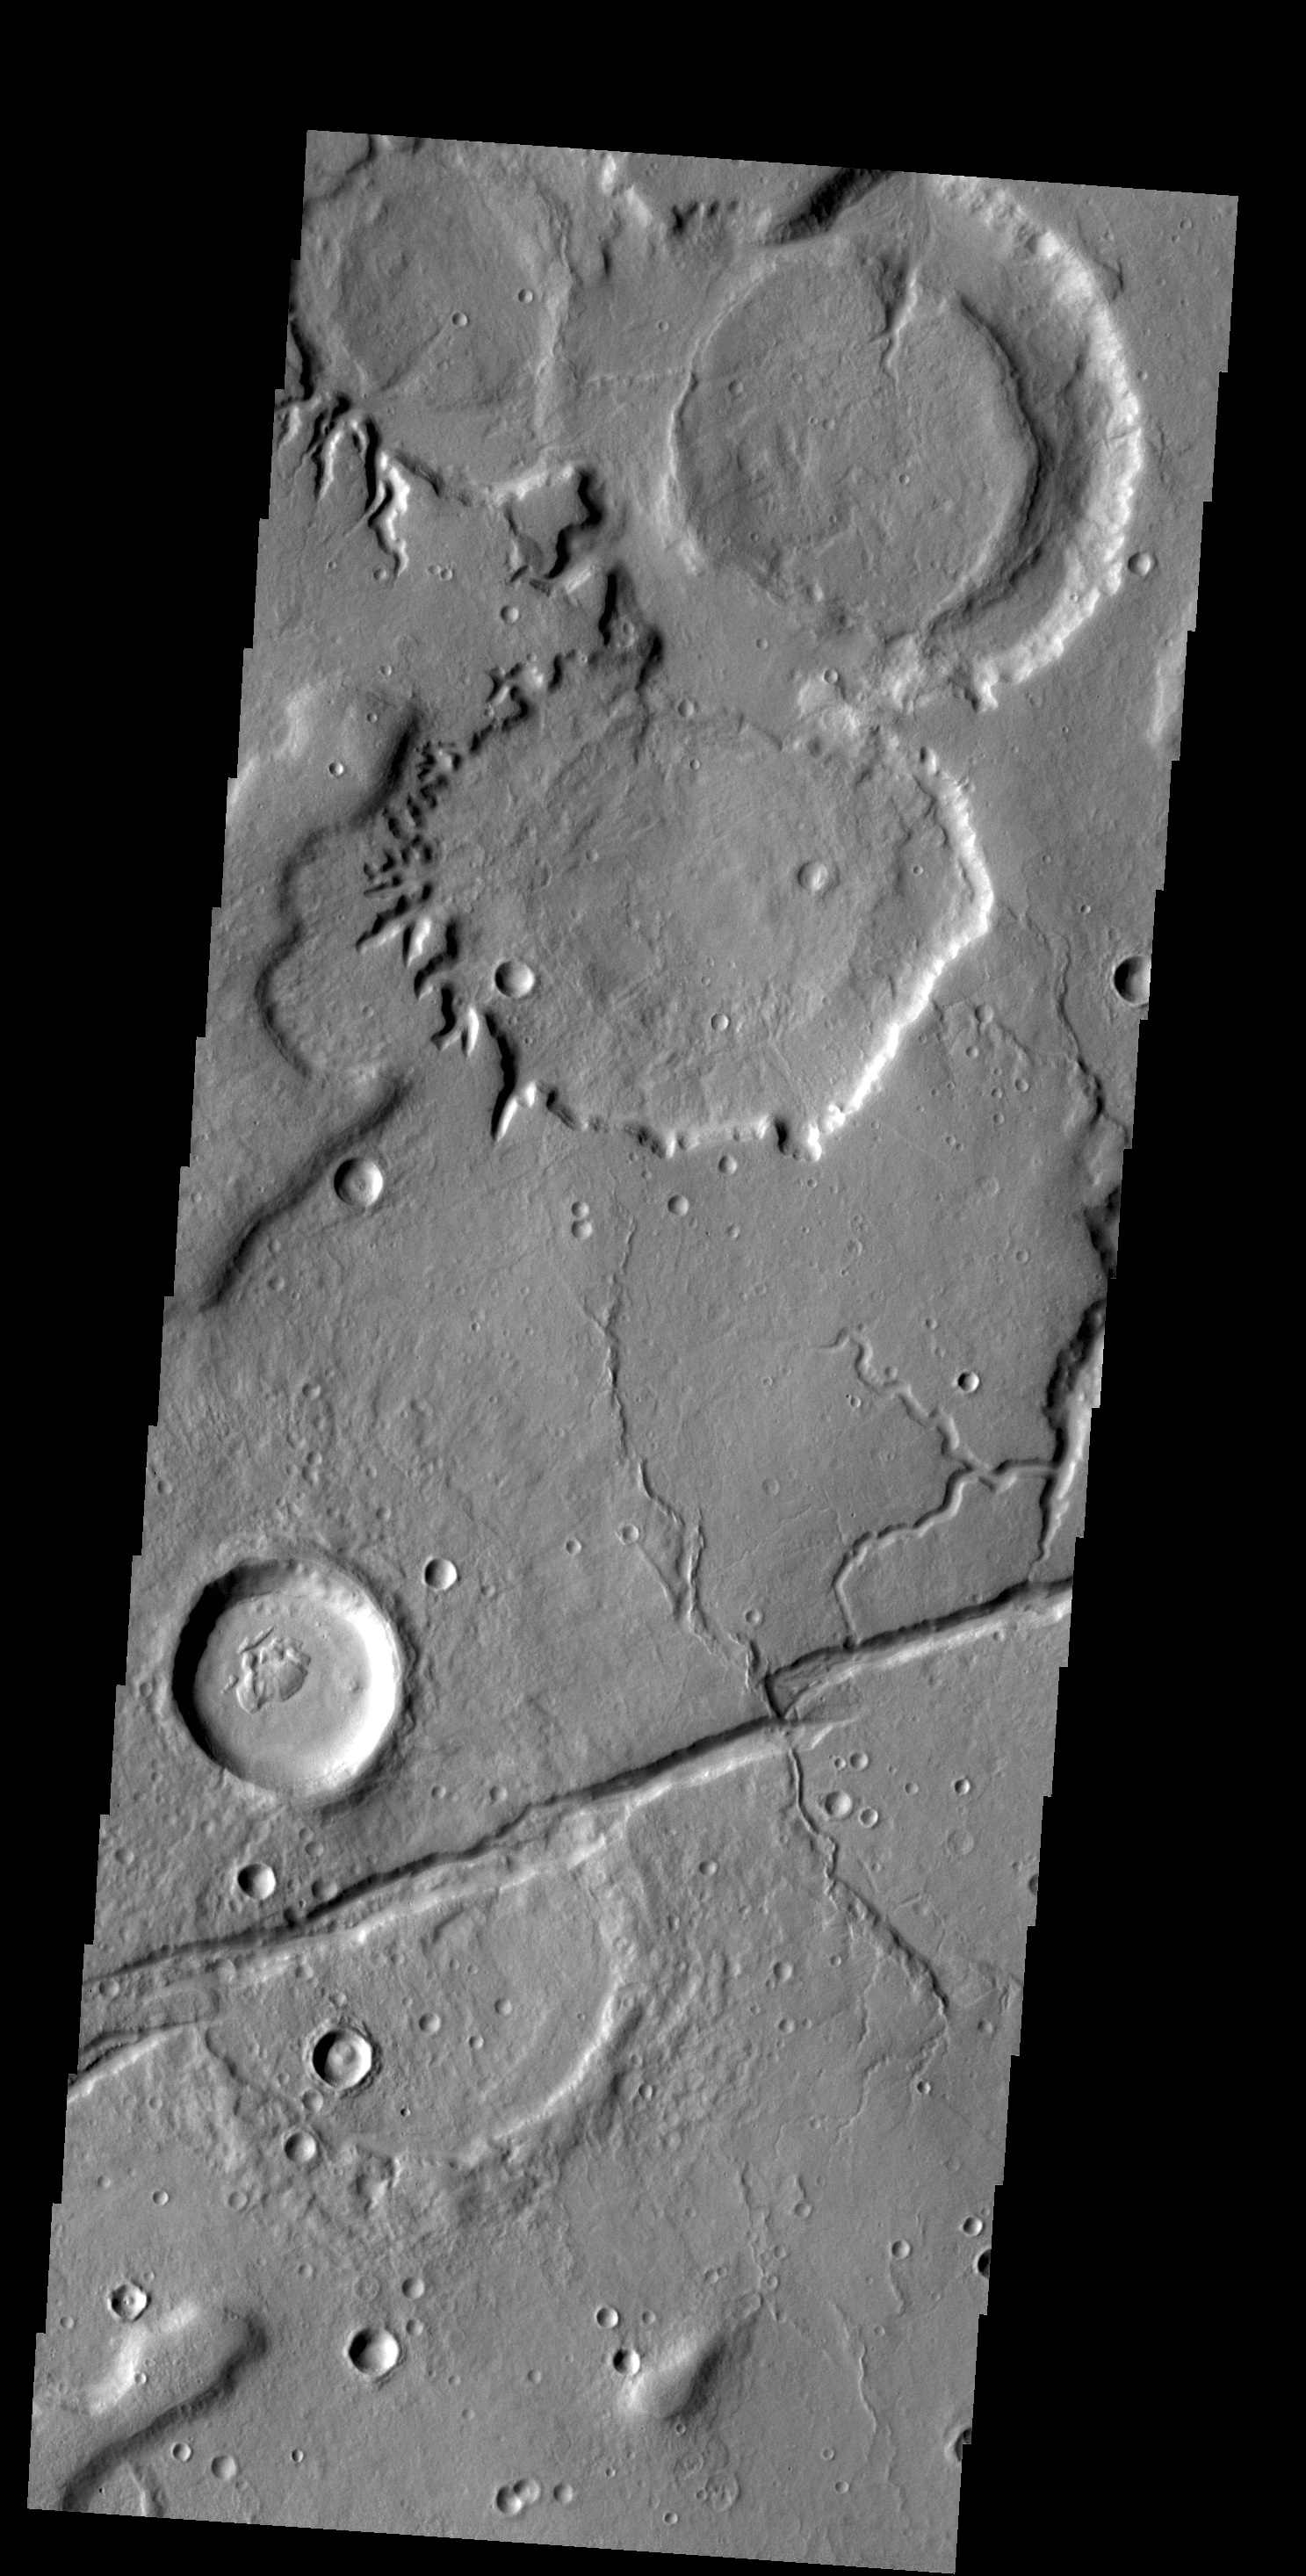

Tempe Terra

The crater gullies, channels and fractures in this VIS image are located on the eastern margin of Tempe Terra.

Credit: NASA/JPL-Caltech/ASU